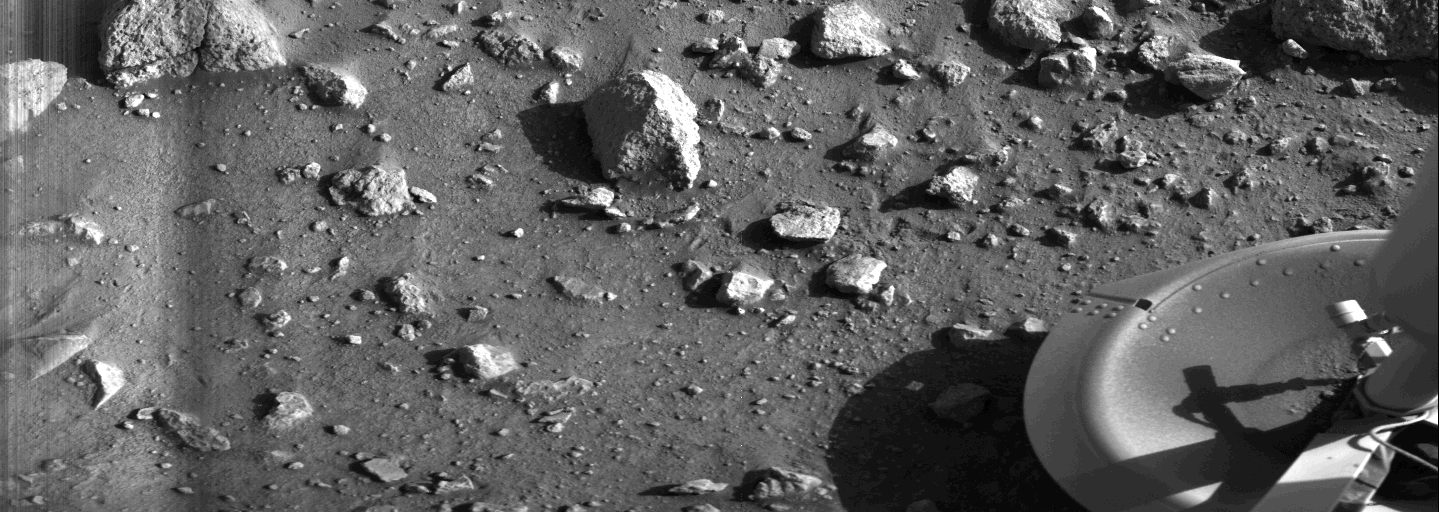

First Photograph Taken On Mars Surface

This is the first photograph ever taken on the surface of the planet Mars. It was obtained by Viking 1 just minutes after the spacecraft landed successfully early today [July 20, 1976]. The center of the image is about 1.4 meters (five feet) from Viking Lander camera #2. We see both rocks and finely granulated material–sand or dust. Many of the small foreground rocks are flat with angular facets. Several larger rocks exhibit irregular surfaces with pits and the large rock at top left shows intersecting linear cracks. Extending from that rock toward the camera is a vertical linear dark band which may be due to a one-minute partial obscuration of the landscape due to clouds or dust intervening between the sun and the surface. Associated with several of the rocks are apparent signs of wind transport of granular material. The large rock in the center is about 10 centimeters (4 inches) across and shows three rough facets. To its lower right is a rock near a smooth portion of the Martian surface probably composed of very fine-grained material. It is possible that the rock was moved during Viking 1 descent maneuvers, revealing the finer-grained basement substratum; or that the fine-grained material has accumulated adjacent to the rock. There are a number of other furrows and depressions and places with fine-grained material elsewhere in the picture. At right is a portion of footpad #2. Small quantities of fine grained sand and dust are seen at the center of the footpad near the strut and were deposited at landing. The shadow to the left of the footpad clearly exhibits detail, due to scattering of light either from the Martian atmosphere or from the spacecraft, observable because the Martian sky scatters light into shadowed areas.

Credit: NASA/JPL